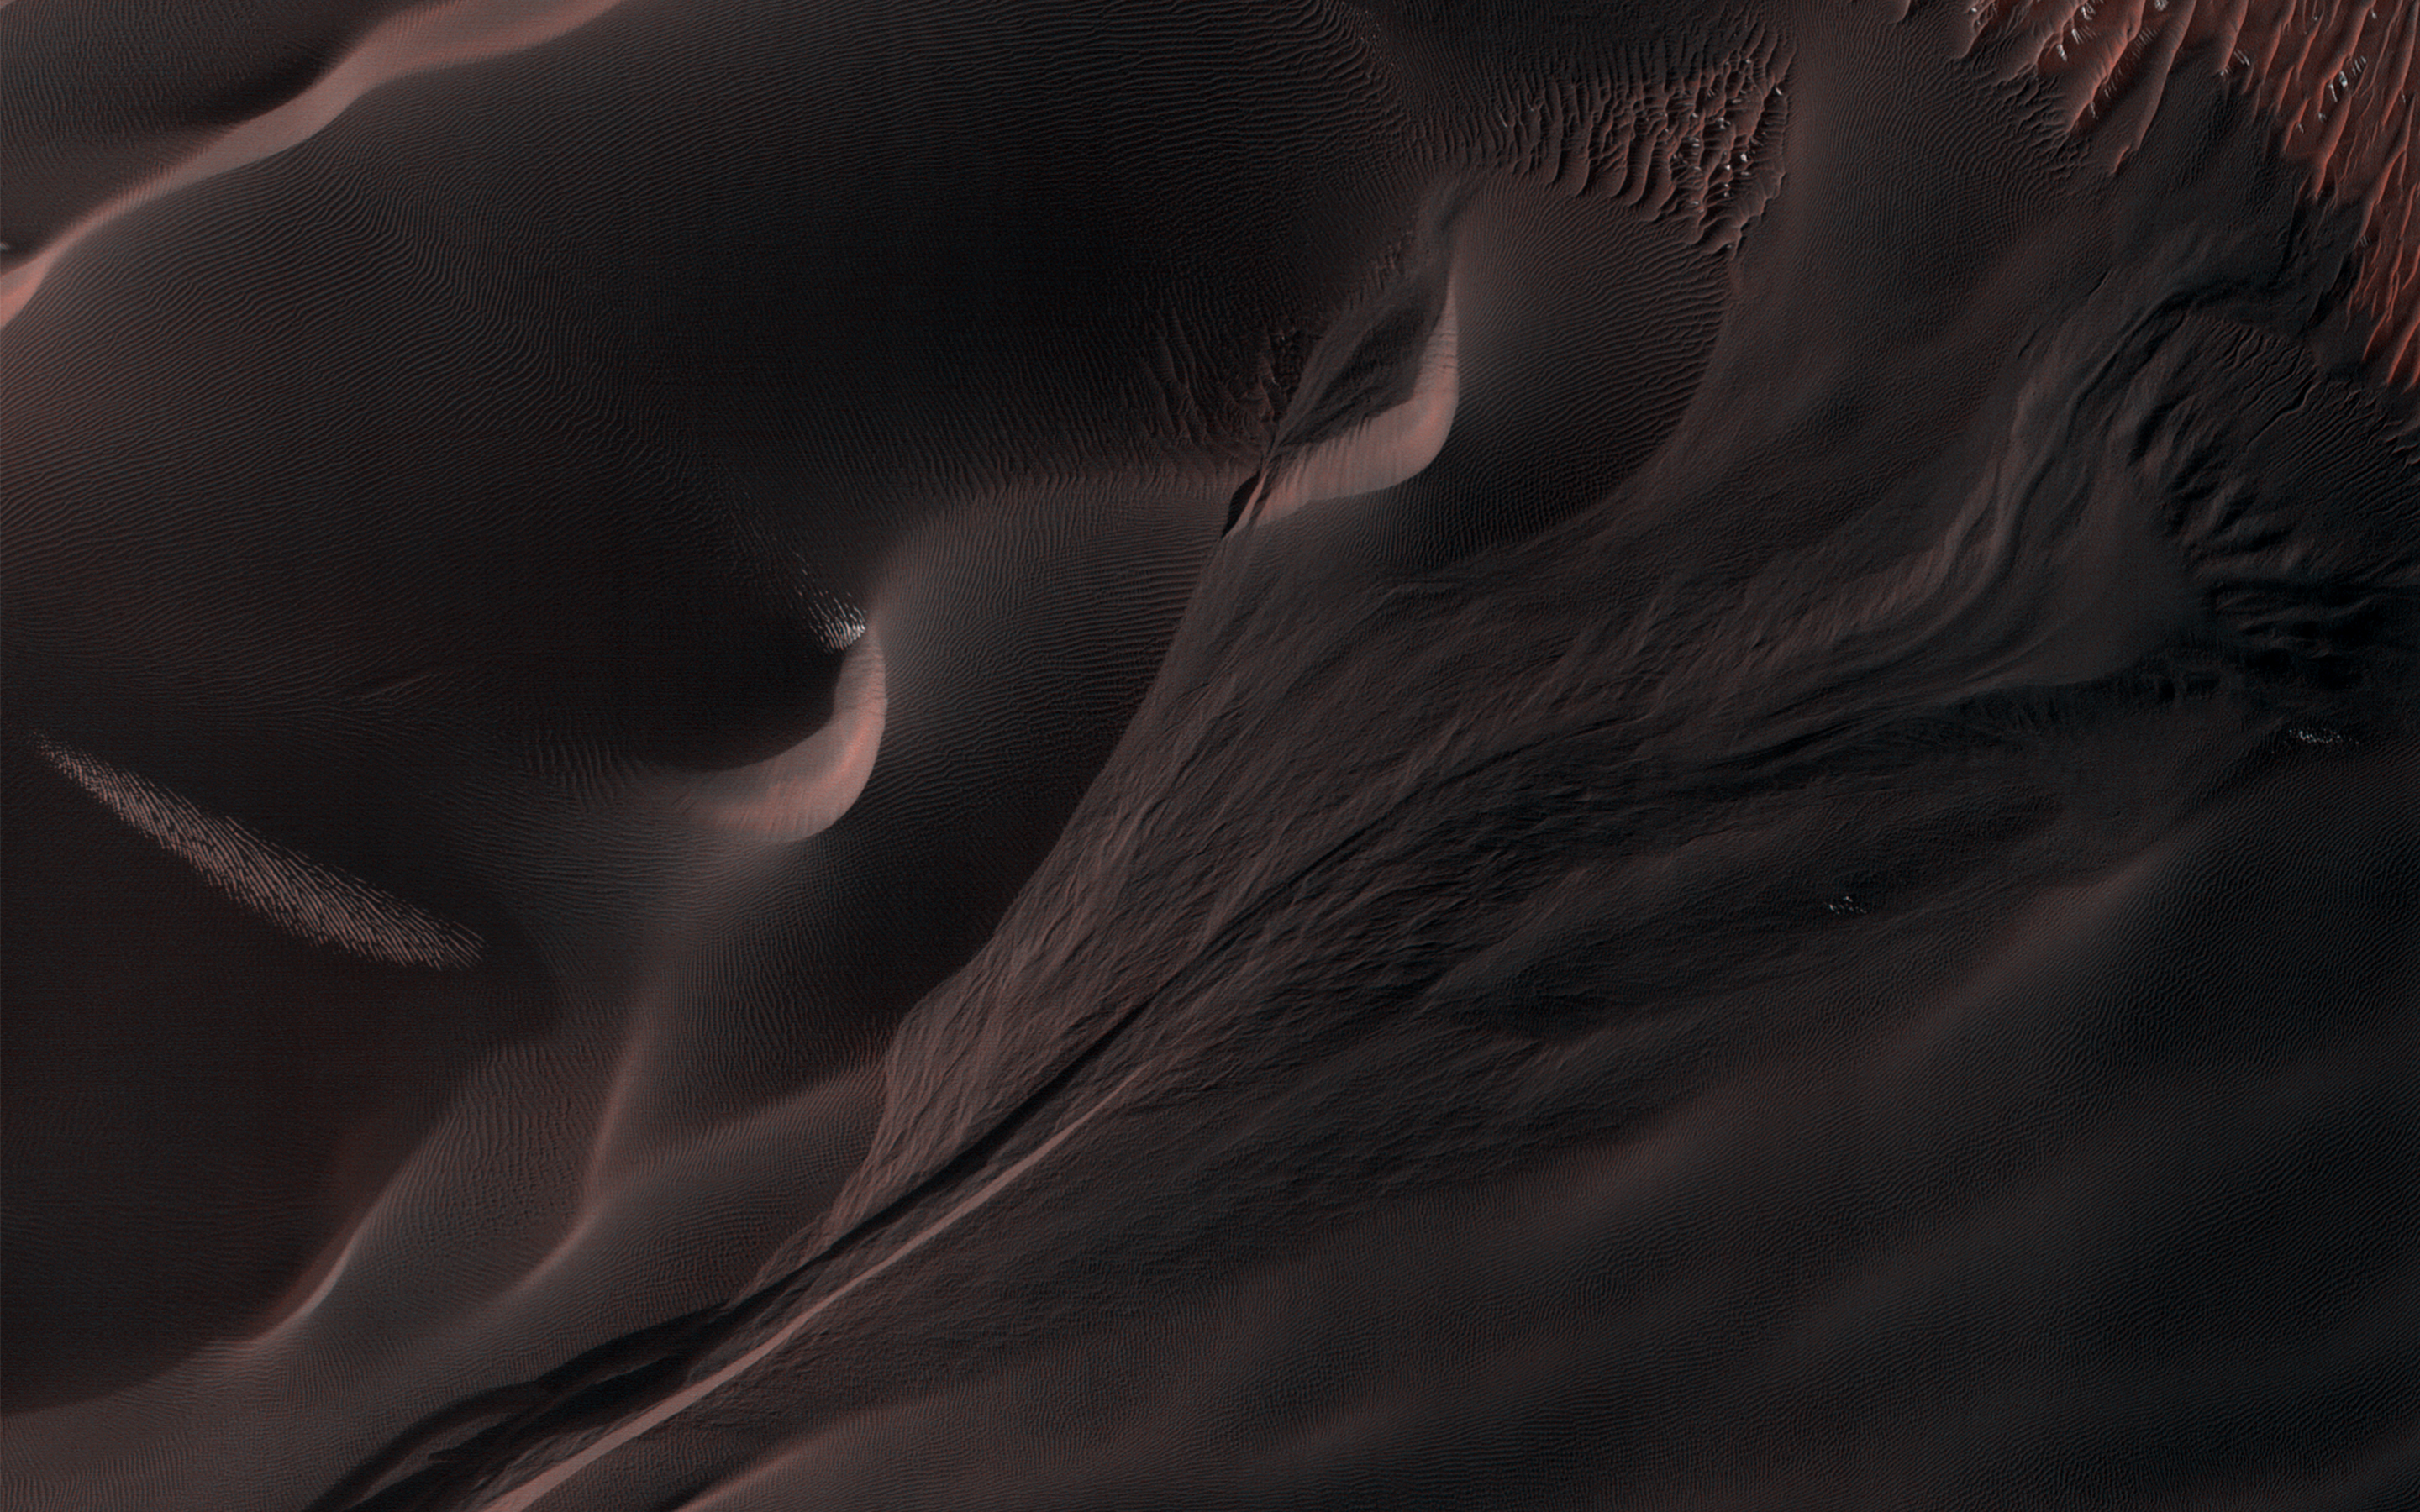

An Active Gully in Matara Crater

Gullies in the sand dunes of Matara Crater are very active. One large gully in particular has had major changes in every Martian winter since HiRISE began monitoring, triggered by the seasonal dry ice frost that accumulates each year.

This time there was an especially large change, depositing a huge mass of sand. The sand divided into many small toes near its end, or perhaps many individual flows descended near the same spot. Additionally, a long sinuous ridge of sand was deposited. This could be a “levee” that formed along one side of a flow, but there is not much sand past the end of the ridge, so it might also be the main body of a flow. How many changes can you see in the cutout?

The map is projected here at a scale of 50 centimeters (19.7 inches) per pixel. (The original image scale is 56.0 centimeters [22.0 inches] per pixel [with 2 x 2 binning]; objects on the order of 168 centimeters [66.1 inches] across are resolved.) North is up.

The University of Arizona, in Tucson, operates HiRISE, which was built by Ball Aerospace & Technologies Corp., in Boulder, Colorado. NASA’s Jet Propulsion Laboratory, a division of Caltech in Pasadena, California, manages the Mars Reconnaissance Orbiter Project for NASA’s Science Mission Directorate, Washington.

Credit: NASA/JPL-Caltech/University of Arizona